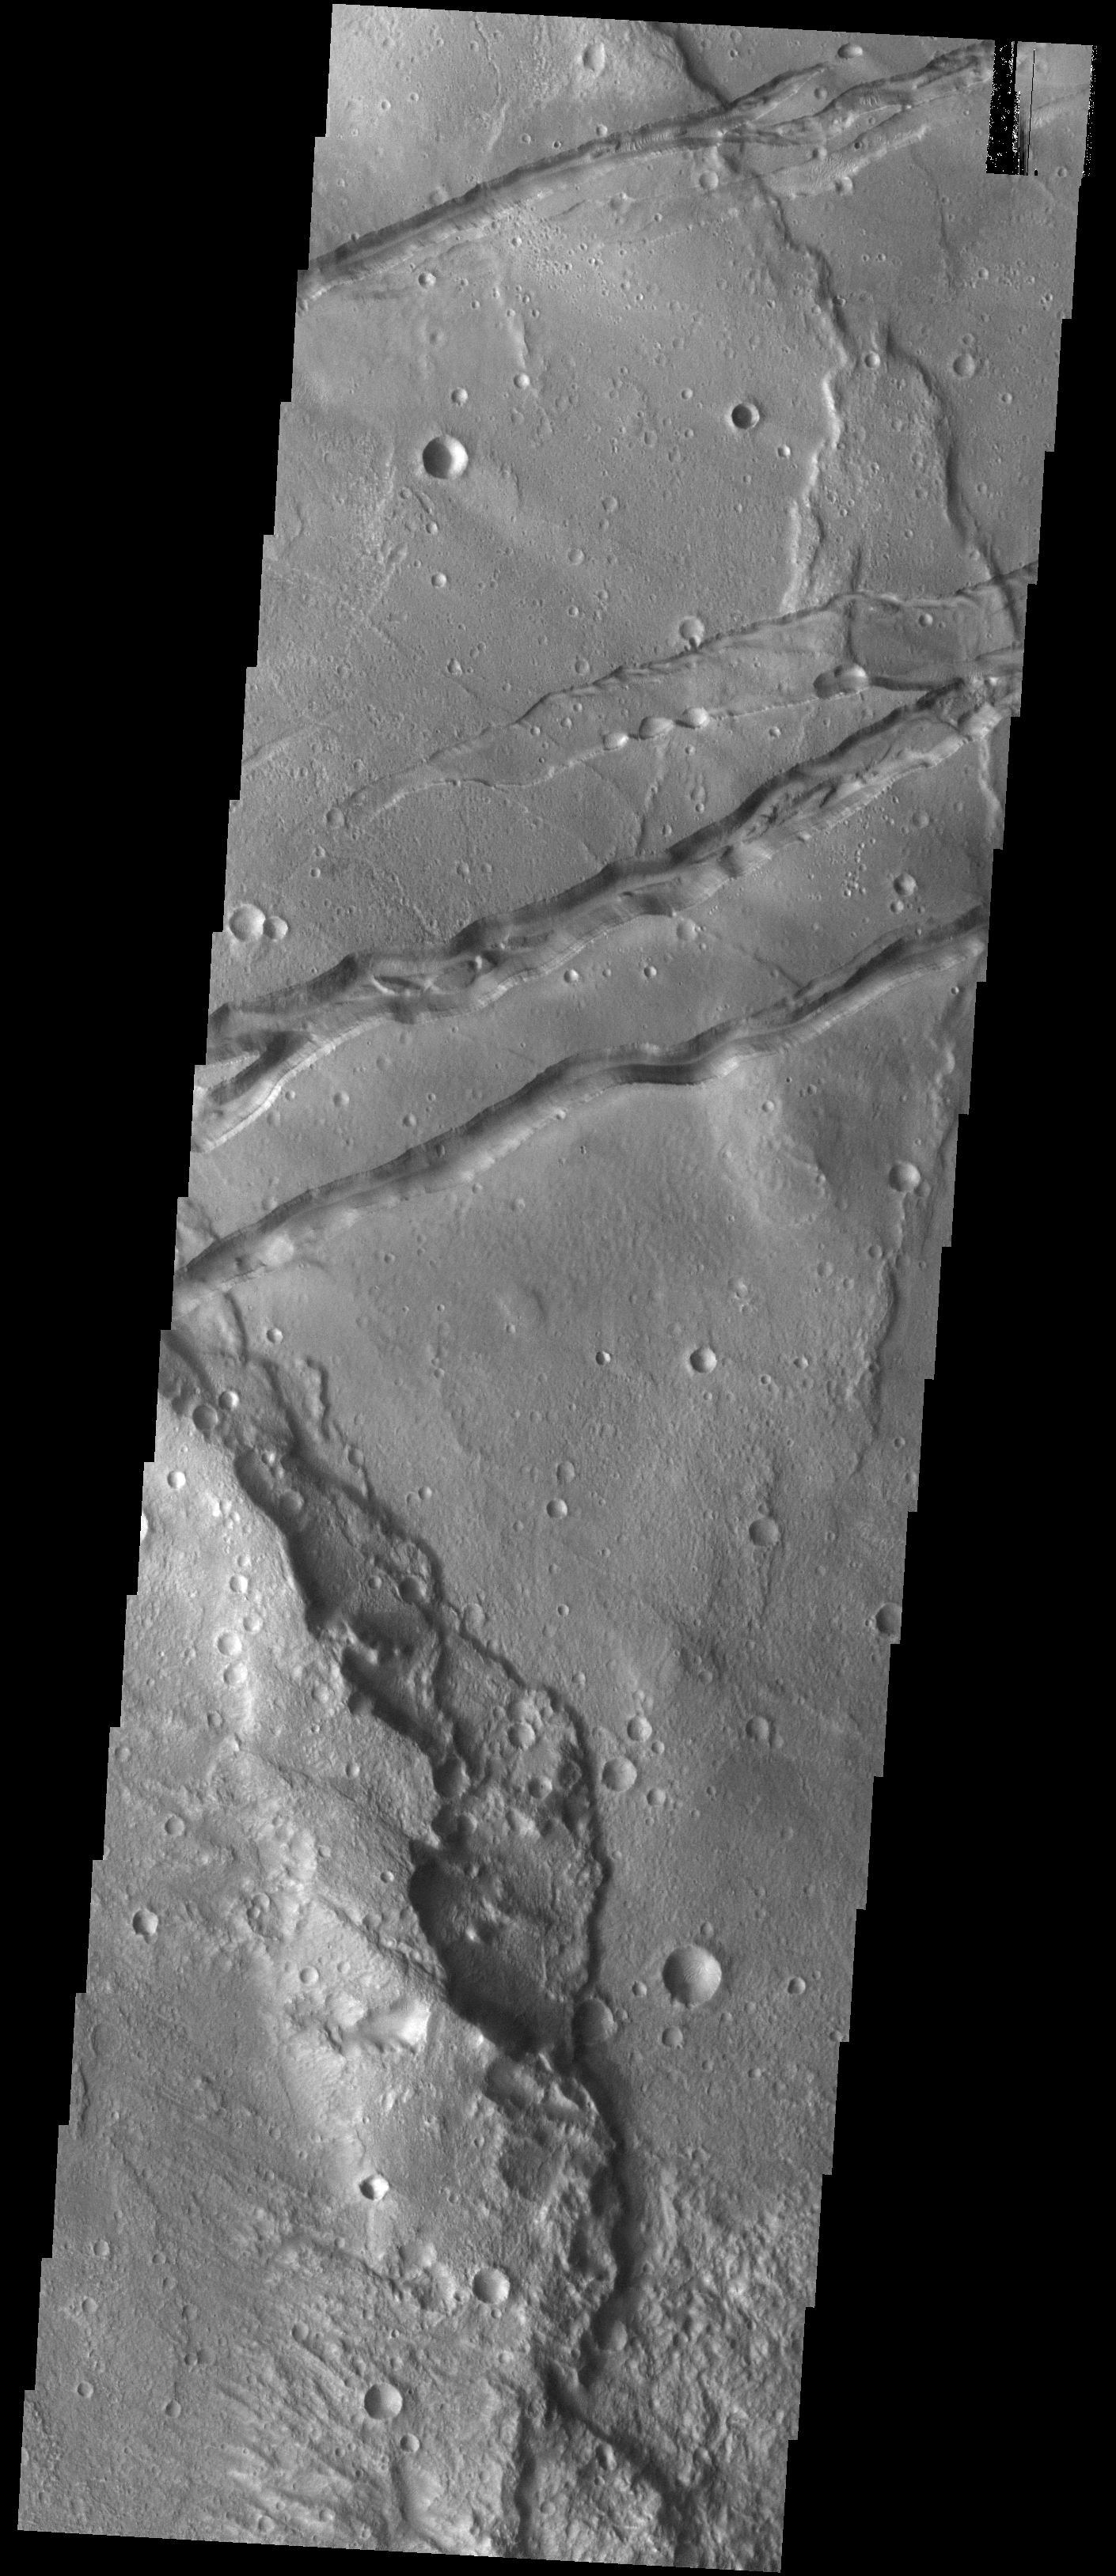

Sirenum Fossae

The linear features in this VIS image are graben called Sirenum Fossae. Graben are formed when blocks of material move downward between parallel faults. The faults were created by tectonic stresses in this region. The ground is pulling apart and breaks into faults, continued stress moves the sides of the faults further apart and form the graben.

Credit: NASA/JPL-Caltech/ASU